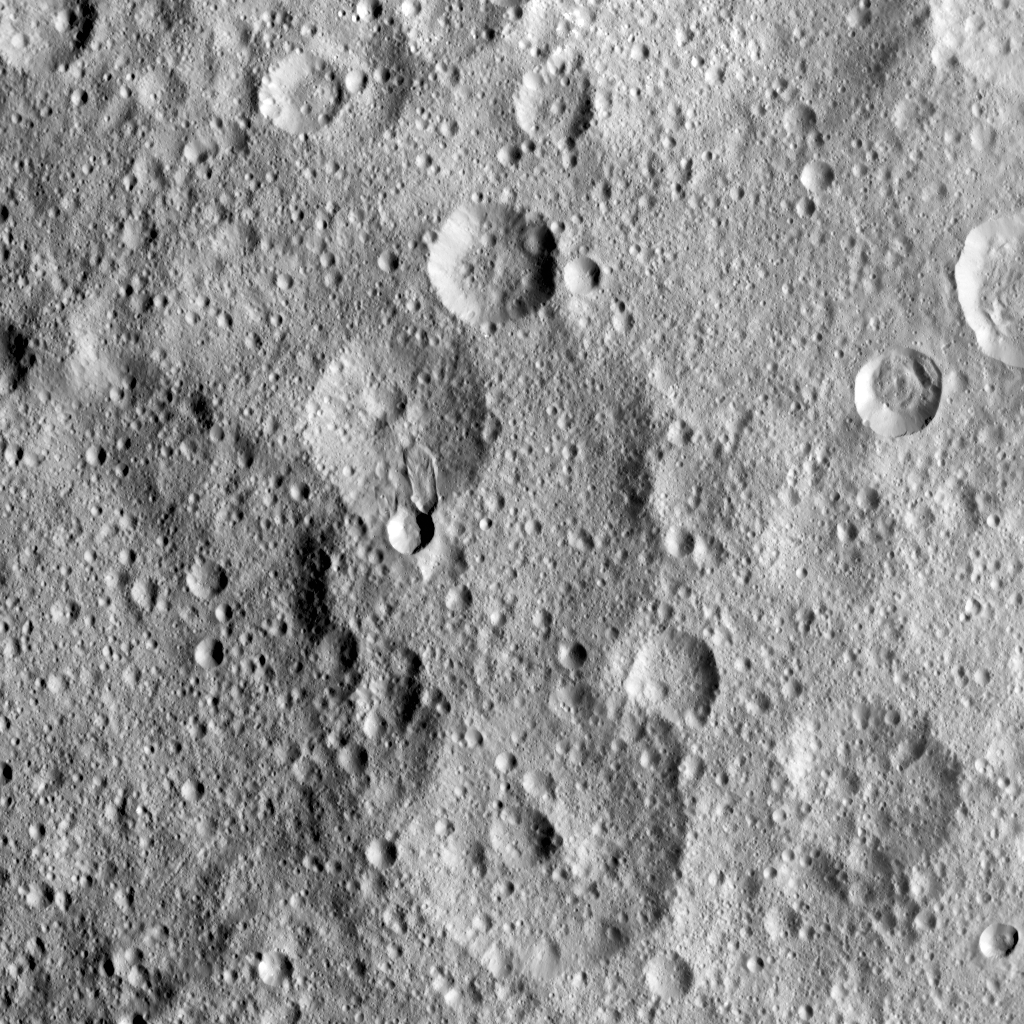

Hakumyi Crater

NASA’s Dawn spacecraft took this image of Hakumyi Crater on Ceres, visible left of center. The crater is named after a Paraguayan, Brazilian and Bolivian spirit said to be helpful in gardening.

Hakumyi, 18 miles (29 kilometers) in diameter, is located about 43 miles (70 kilometers) west of Ernutet Crater. Ernutet is where scientists found evidence of organic material, thanks to Dawn’s visible and infrared mapping spectrometer.

Evidence for organics was also found at the 4-mile (6.5 kilometer) wide fresh crater on the southern rim of Hakumyi and on the lobe-shaped flow of material that runs into Hakumyi. These two features look relatively young in comparison to the rest of Hakumyi Crater, whose rims and overall shape are subdued. The lobate flow is reminiscent of the Type I flows identified in multiple places at high latitudes on Ceres, and suggests a significant amount of ice near the surface.

Dawn took this image on August 20, 2015, from 915 miles (1,470 kilometers) altitude. The center coordinates of this image are 48.9 degrees north latitude and 27.0 degrees east longitude.

Dawn’s mission is managed by JPL for NASA’s Science Mission Directorate in Washington. Dawn is a project of the directorate’s Discovery Program, managed by NASA’s Marshall Space Flight Center in Huntsville, Alabama. UCLA is responsible for overall Dawn mission science. Orbital ATK Inc., in Dulles, Virginia, designed and built the spacecraft. The German Aerospace Center, Max Planck Institute for Solar System Research, Italian Space Agency and Italian National Astrophysical Institute are international partners on the mission team.

Credit: NASA/JPL-Caltech/UCLA/MPS/DLR/IDA